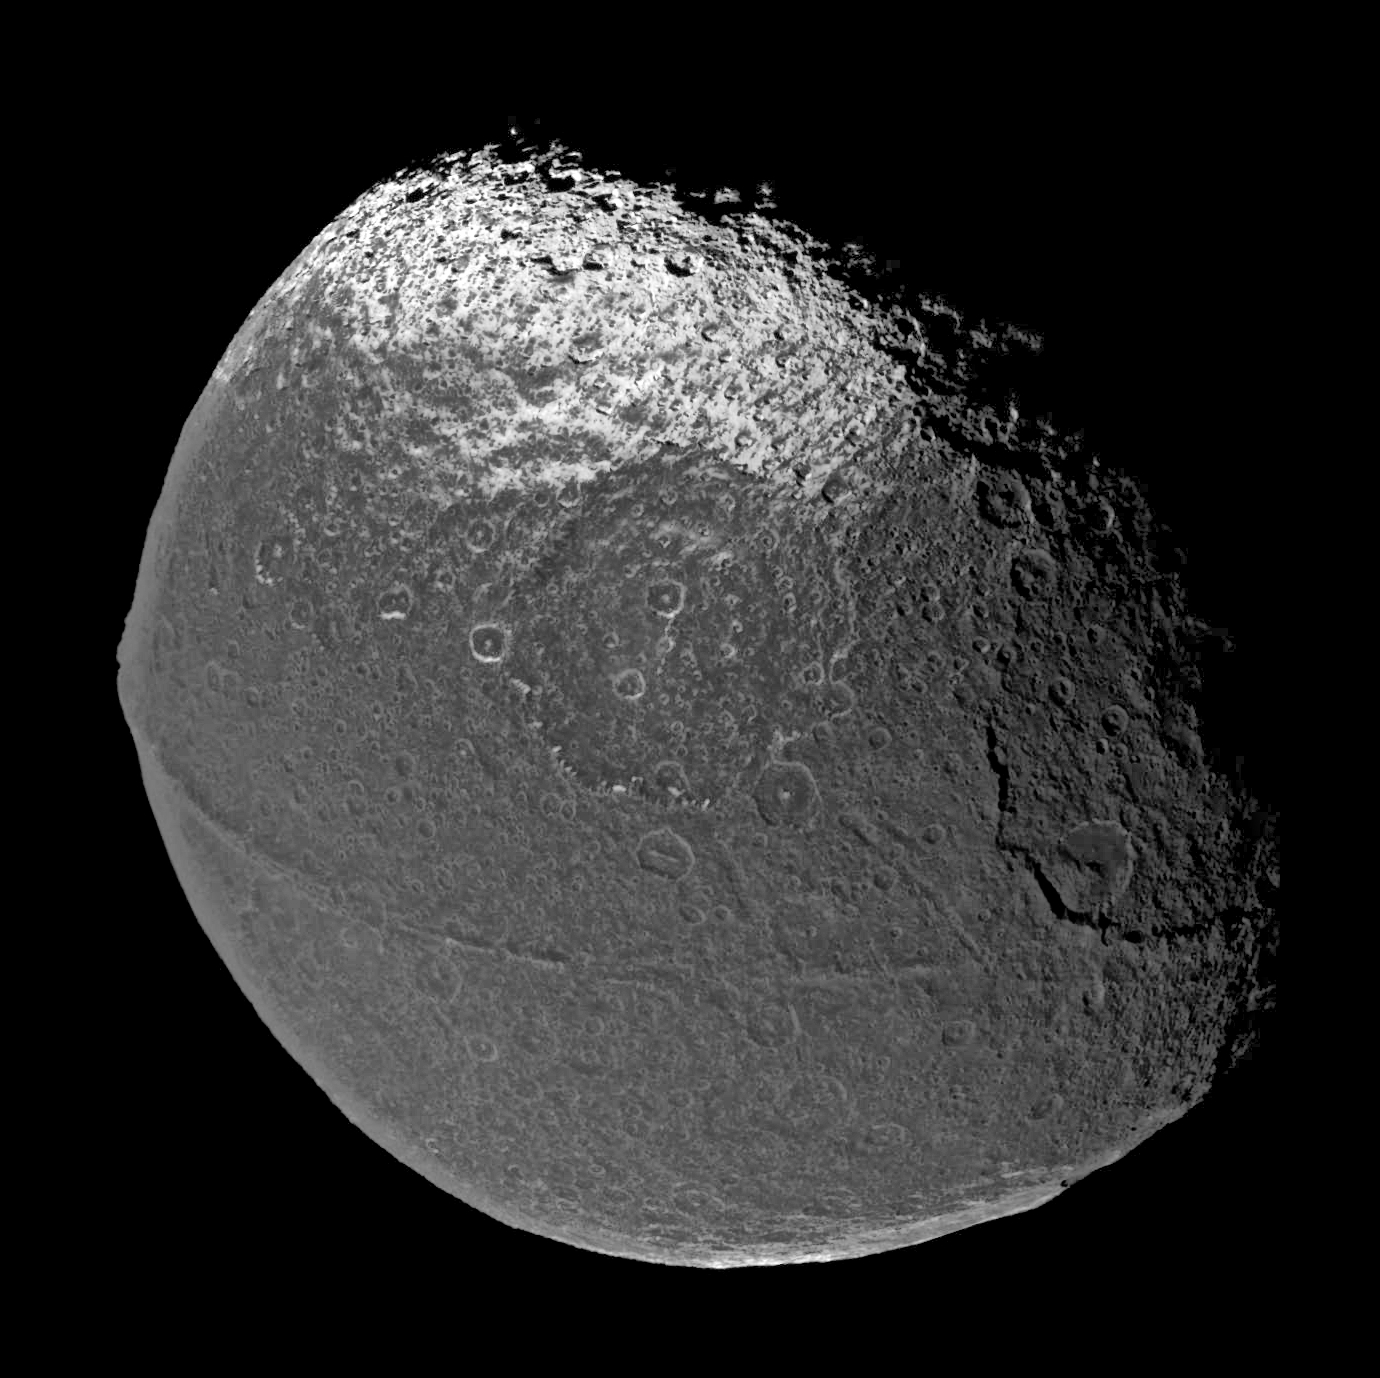

Encountering Iapetus

On New Year’s Eve 2004, Cassini flew past Saturn’s intriguing moon Iapetus, capturing the four visible light images that were put together to form this global view.

The scene is dominated by a dark, heavily-cratered region, called Cassini Regio, that covers nearly an entire hemisphere of Iapetus. Iapetus is 1,436 kilometers (892 miles) across. The view is centered on the moon’s equator and on roughly 90 degrees west longitude — a location that always faces the direction of Iapetus’s orbital motion around Saturn.

Within Cassini Regio, and especially near the equator, dark deposits with a visual reflectivity of only about 4 percent coat nearly everything with remarkable uniformity. However, at latitudes of about 40 degrees, the surface transitions to a much brighter, icy terrain near the pole where the brightest icy materials have reflectivity over 60 percent. However, this region is not uniform: Close inspection reveals that the surface is stained by crudely north-south trending wispy streaks of darker material, typically a few kilometers wide and sometimes tens of kilometers long.

An ancient, 400-kilometer wide (250 miles) impact basin appears just above the center of the disc. The basin is heavily overprinted by more recent, smaller impact craters. The basin rim is delineated by steep scarps that descend to the basin floor. Many of these scarps, as well as walls of nearby craters, appear bright, probably due to exposed outcrops of relatively clean ice. Particularly at mid-latitudes, the brightest scarp exposures appear to face away from the equator (i.e. toward the pole). Often, the opposite south-facing scarps are stained with the lower-brightness material.

The most unique, and perhaps most remarkable feature discovered on Iapetus in Cassini images is a topographic ridge that coincides almost exactly with the geographic equator. The ridge is conspicuous in the picture as an approximately 20-kilometer wide (12 miles) band that extends from the western (left) side of the disc almost to the day/night boundary on the right. On the left horizon, the peak of the ridge reaches at least 13 kilometers (8 miles) above the surrounding terrain. Along the roughly 1,300 kilometer (800 mile) length over which it can be traced in this picture, it remains almost exactly parallel to the equator within a couple of degrees. The physical origin of the ridge has yet to be explained. It is not yet clear whether the ridge is a mountain belt that has folded upward, or an extensional crack in the surface through which material from inside Iapetus erupted onto the surface and accumulated locally, forming the ridge.

The origin of Cassini Regio is a long-standing debate among scientists. One theory proposes that its dark material may have erupted onto Iapetus’s icy surface from the interior. Another theory holds that the dark material represented accumulated debris ejected by impact events on dark, outer satellites of Saturn. Details of this Cassini image mosaic do not definitively rule out either of the theories. However, they do provide important new insights and constraints.

The uniform appearance of the dark materials at the equator, the apparent thinning and spottiness of the dark materials at progressively higher latitudes and dark wispy streaks near the distal margin of Cassini Regio strongly suggest that dark material was emplaced as a coating. One of the important new results is that no clear evidence can be found that erupted fluids have resurfaced Cassini Regio. The high density of impact craters argues that the terrain underlying the dark coating is relatively ancient and has not been eradicated by its emplacement. Thus, Cassini Regio may have had its origin in plume-style eruptions in which dark particulate materials accumulated on the surface as fallout, perhaps in conjunction with the creation of the equatorial ridge. On the other hand, the dark deposits in Cassini Regio may be a surface coating consistent with, and perhaps more simply explained by, the fall of dark materials from outside.

The view has been oriented so that the north pole is toward the top of the picture.

Cassini acquired the images in this mosaic with its narrow angle camera on Dec. 31, 2004, at a distance of about 172,400 kilometers (107,124 miles) from Iapetus and at a Sun-Iapetus-spacecraft, or phase, angle of 50 degrees. The image scale is 1 kilometer (0.6 miles) per pixel. The image has been contrast enhanced to aid visibility of surface features.

The Cassini-Huygens mission is a cooperative project of NASA, the European Space Agency and the Italian Space Agency. The Jet Propulsion Laboratory, a division of the California Institute of Technology in Pasadena, manages the mission for NASA’s Science Mission Directorate, Washington, D.C. The Cassini orbiter and its two onboard cameras were designed, developed and assembled at JPL. The imaging team is based at the Space Science Institute, Boulder, Colo.

Credit: NASA/JPL/Space Science Institute